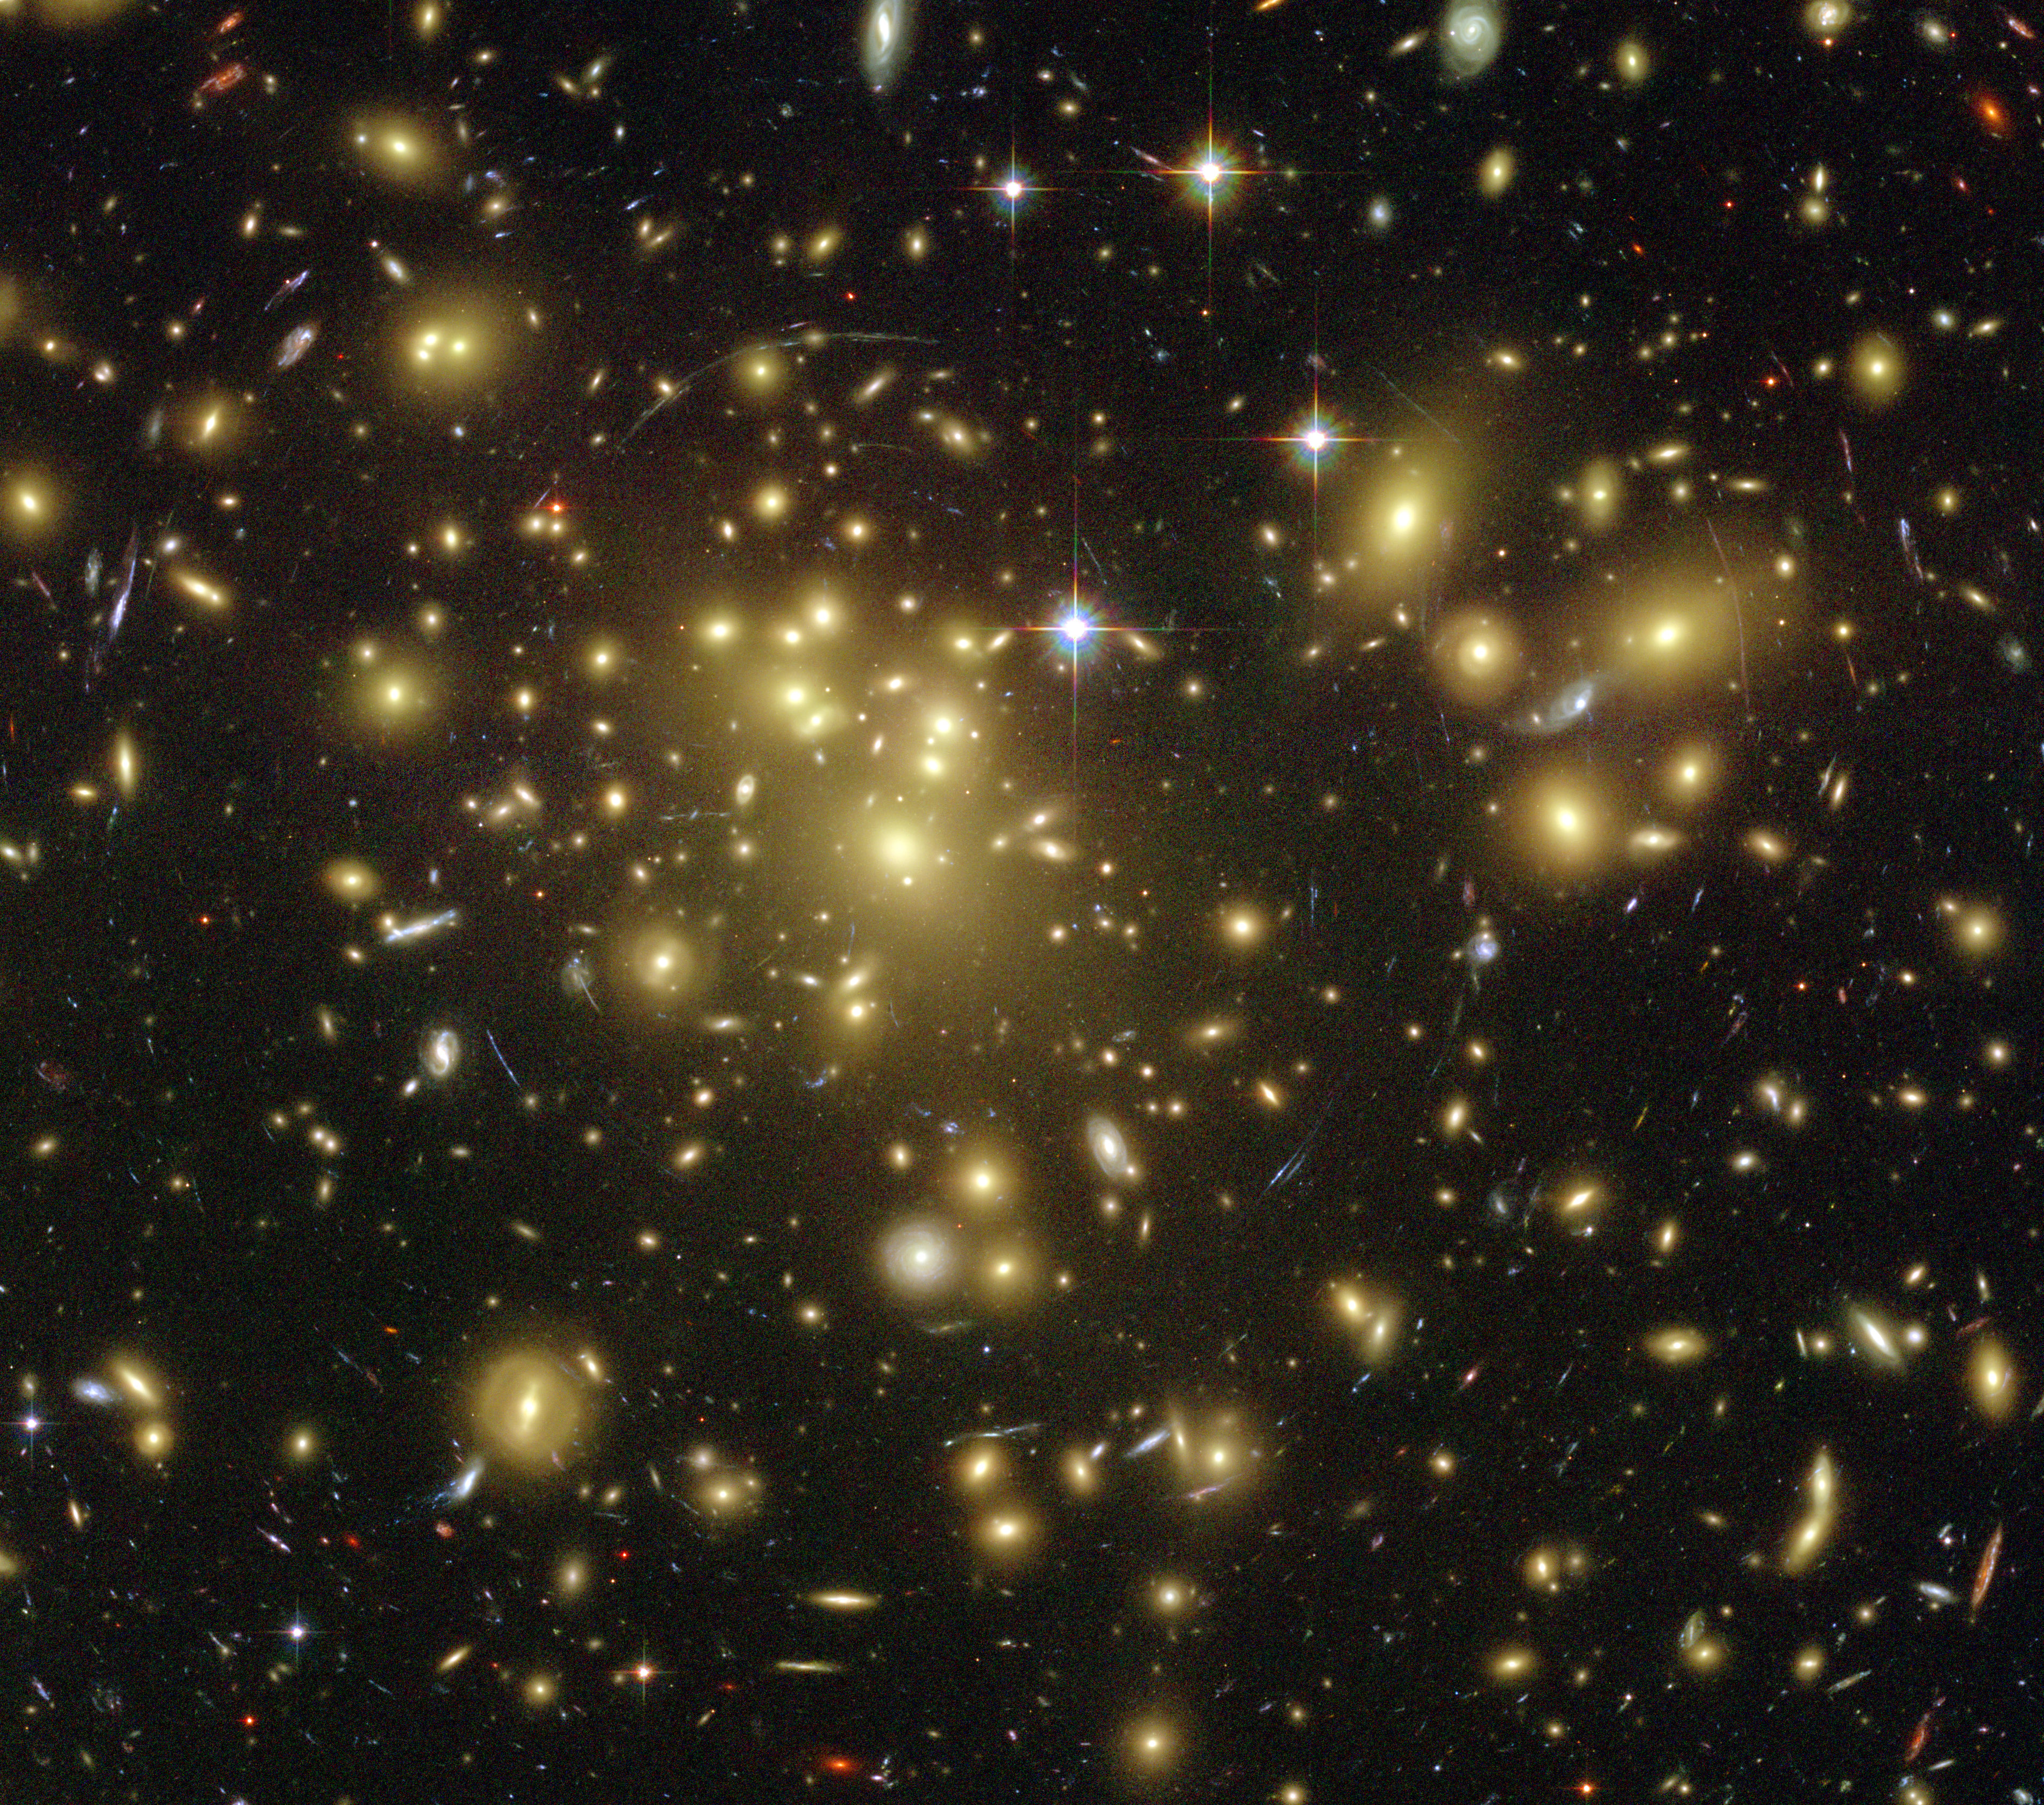

Astronomers Uncover One of the Youngest and Brightest Galaxies in the Early Universe

Poster Version

A massive cluster of yellowish galaxies is seemingly caught in a spider web of eerily distorted background galaxies in the left-hand image, taken with the Advanced Camera for Surveys (ACS) aboard NASA’s Hubble Space Telescope.

The gravity of the cluster’s trillion stars acts as a cosmic “zoom lens,” bending and magnifying the light of the galaxies located far behind it, a technique called gravitational lensing. The faraway galaxies appear in the Hubble image as arc-shaped objects around the cluster, named Abell 1689. The increased magnification allows astronomers to study remote galaxies in greater detail.

One galaxy is so far away, however, it does not show up in the visible-light image taken with ACS [top, right], because its light is stretched to invisible infrared wavelengths by the universe’s expansion.

Astronomers used Hubble’s Near Infrared Camera and Multi-Object Spectrometer (NICMOS) and NASA’s Spitzer Space Telescope with its Infrared Array Camera (IRAC)—with help from the gravitational lensing cluster—to see the faraway galaxy.

The distant galaxy, dubbed A1689-zD1, appears as a grayish-white smudge in the close-up view taken with Hubble’s NICMOS [center, right], and as a whitish blob in the Spitzer IRAC close-up view [bottom, right]. The galaxy is brimming with star birth. Hubble and Spitzer worked together to show that it is one of the youngest galaxies ever discovered. Astronomers estimate that the galaxy is 12.8 billion light-years away. Abell 1689 is 2.2 billion light-years away.

A1689-zD1 was born during the middle of the “dark ages,” a period in the early universe when the first stars and galaxies were just beginning to burst to life. The dark ages lasted from about 400,000 to roughly a billion years after the Big Bang. Astronomers think that A1689-zD1 was one of the galaxies that helped end the dark ages.

The ACS images were taken in 2002, the NICMOS images in 2005 and 2007, and the Spitzer IRAC images in 2006.

The Hubble Space Telescope is a project of international cooperation between NASA and the European Space Agency. The Space Telescope Science Institute conducts Hubble science operations. The institute is operated for NASA by the Association of Universities for Research in Astronomy, Inc., Washington, D.C.

NASA’s Jet Propulsion Laboratory, Pasadena, Calif., manages the Spitzer Space Telescope mission for NASA’s Science Mission Directorate, Washington. Science operations are conducted at the Spitzer Science Center at the California Institute of Technology, also in Pasadena. Caltech manages JPL for NASA.

Credit: NASA/ESA/JPL-Caltech/STScI